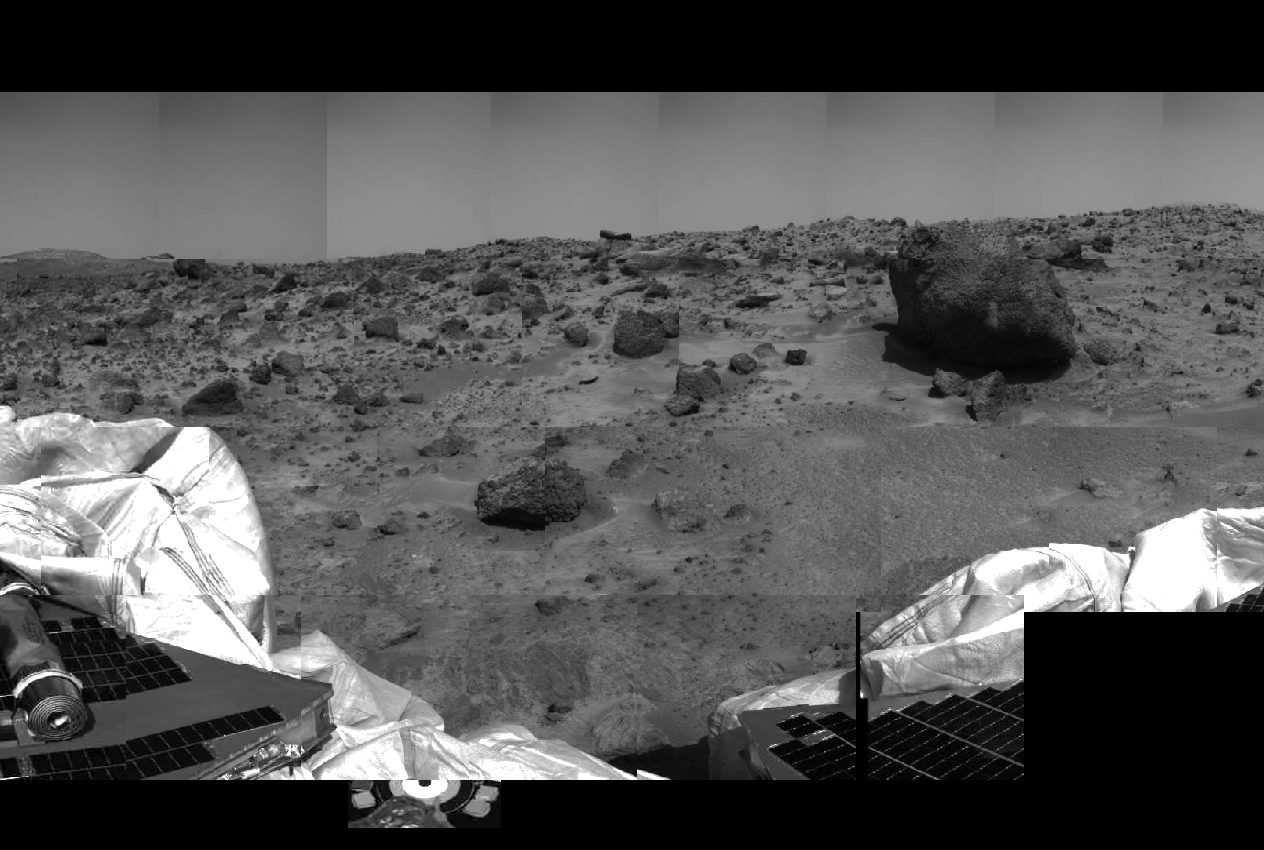

Rover, Airbags, & Surrounding Rocks

This image of the Martian surface was taken by the Imager for Mars Pathfinder (IMP) before sunset on July 4 (Sol 1), the spacecraft’s first day on Mars. The airbags have been partially retracted, and portions the petal holding the undeployed rover Sojourner can be seen at lower left. The rock in the center of the image may be a future target for chemical analysis. The soil in the foreground has been disturbed by the movement of the airbags as they retracted.

Mars Pathfinder is the second in NASA’s Discovery program of low-cost spacecraft with highly focused science goals. The Jet Propulsion Laboratory, Pasadena, CA, developed and manages the Mars Pathfinder mission for NASA’s Office of Space Science, Washington, D.C.

Photojournal note: Sojourner spent 83 days of a planned seven-day mission exploring the Martian terrain, acquiring images, and taking chemical, atmospheric and other measurements. The final data transmission received from Pathfinder was at 10:23 UTC on September 27, 1997. Although mission managers tried to restore full communications during the following five months, the successful mission was terminated on March 10, 1998.

Credit: NASA/JPL/University of Arizona